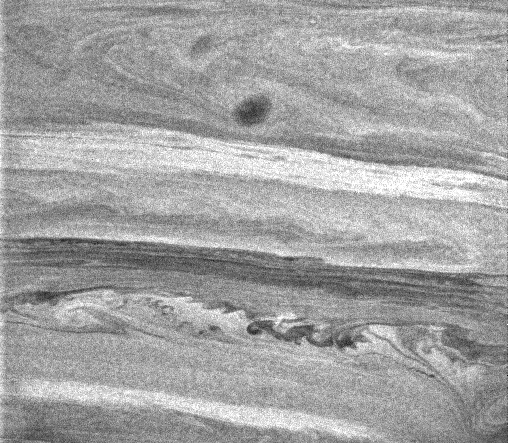

Mixing Saturn

Intricate undulations and swirls within the banded atmosphere of Saturn give scientists clues to the processes occurring there.

The lower part of the image shows the characteristic billows that form at the turbulent boundary between two air masses of different densities moving at different speeds. This can be contrasted with the dark band just to the north that shows linear features moving in an apparently stable region with no obvious turbulent mixing from north to south. The bright band farther north appears to have the same morphology.

At the top of the image, a dark oval-shaped storm resides in a band where a chevron pattern dominates. The chevron pattern is suggestive of a place where momentum is being redistributed in Saturn’s atmosphere.

The image of Saturn’s southern hemisphere was taken with the Cassini spacecraft narrow angle camera on Dec. 6, 2004, at a distance of approximately 3.4 million kilometers (2.1 million miles) from Saturn through a filter sensitive to wavelengths of infrared light centered at 727 nanometers. The image scale is 40 kilometers (25 miles) per pixel. Contrast was enhanced to aid visibility of features in the atmosphere.

The Cassini-Huygens mission is a cooperative project of NASA, the European Space Agency and the Italian Space Agency. The Jet Propulsion Laboratory, a division of the California Institute of Technology in Pasadena, manages the mission for NASA’s Science Mission Directorate, Washington, D.C. The Cassini orbiter and its two onboard cameras were designed, developed and assembled at JPL. The imaging team is based at the Space Science Institute, Boulder, Colo.

Credit: NASA/JPL/Space Science Institute